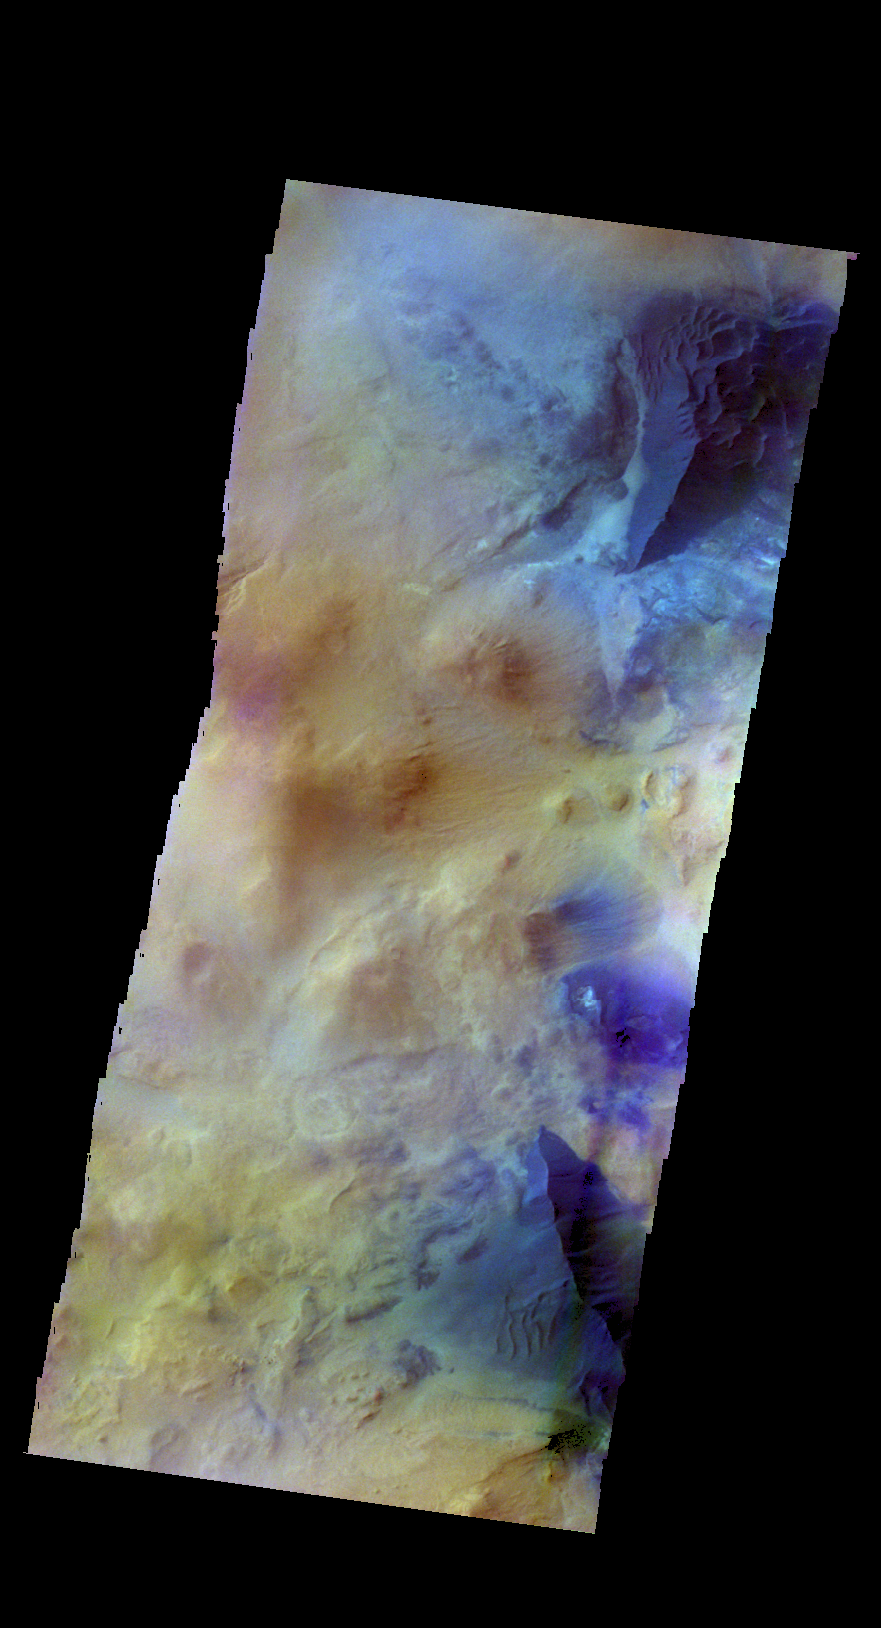

Sand Dunes – False Color

The THEMIS VIS camera contains 5 filters. The data from different filters can be combined in multiple ways to create a false color image. These false color images may reveal subtle variations of the surface not easily identified in a single band image. Today’s false color image shows two large sand dunes. The dunes are the dark blue ridged features at the upper and lower right of the image. This image is located west of Argyre Planitia.

Credit: NASA/JPL-Caltech/ASU